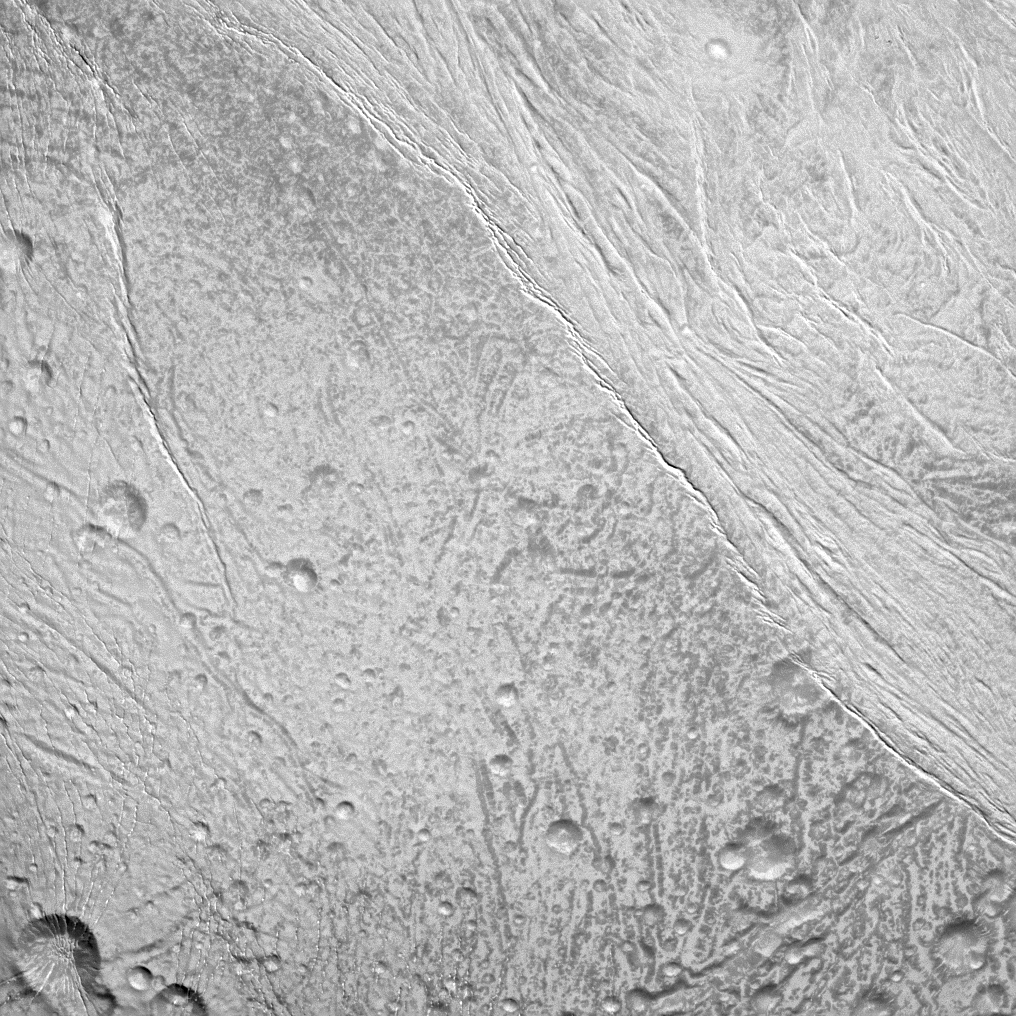

Scanning Enceladus’ Surface

The Cassini spacecraft surveys the surface of Saturn’s moon Enceladus in this image, which shows newly created terrain in the upper right meeting older, cratered terrain in the lower left.

This view is centered on terrain at 5 degrees south latitude, 200 degrees west longitude. For a closer view of the surface of Enceladus (504 kilometers, or 313 miles across), see PIA11685.

The image was taken in visible light with the Cassini spacecraft narrow-angle camera on Dec. 21, 2010. The view was acquired at a distance of approximately 25,000 kilometers (15,000 miles) from Enceladus and at a Sun-Enceladus-spacecraft, or phase, angle of 14 degrees. Image scale is 148 meters (486 feet) per pixel.

The Cassini-Huygens mission is a cooperative project of NASA, the European Space Agency and the Italian Space Agency. The Jet Propulsion Laboratory, a division of the California Institute of Technology in Pasadena, manages the mission for NASA’s Science Mission Directorate, Washington, D.C. The Cassini orbiter and its two onboard cameras were designed, developed and assembled at JPL. The imaging operations center is based at the Space Science Institute in Boulder, Colo.

Credit: NASA/JPL/Space Science Institute